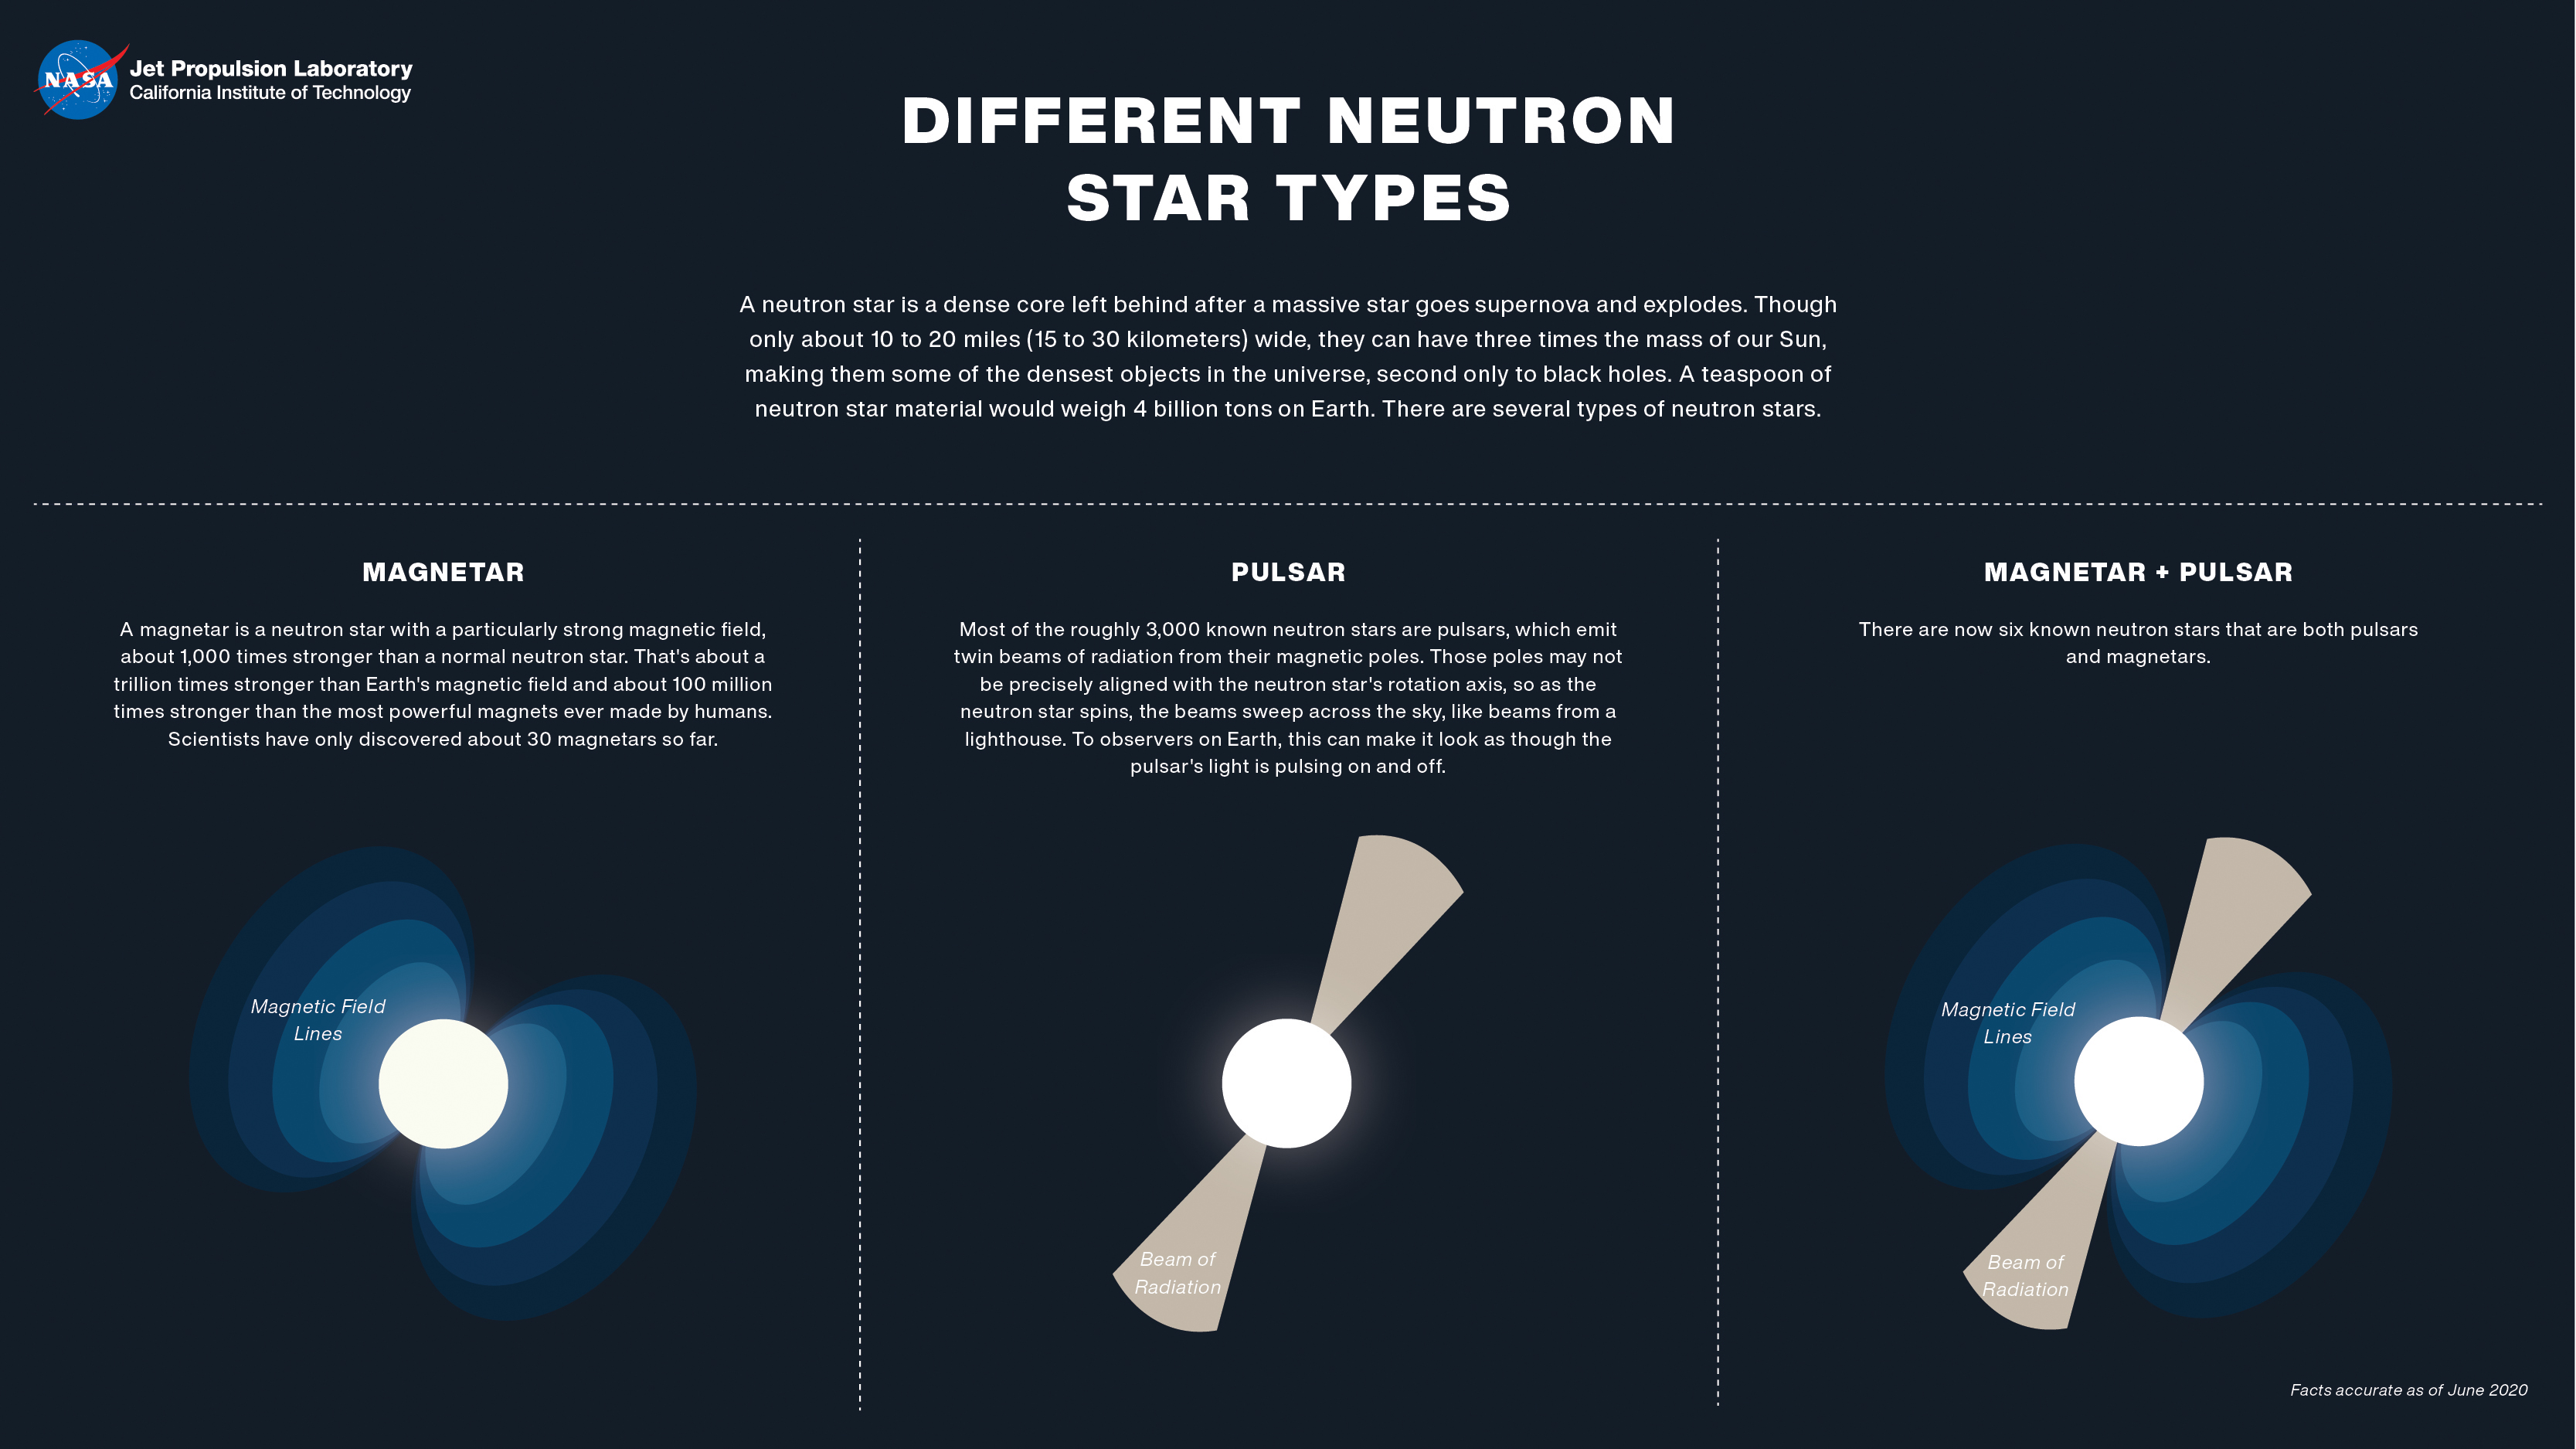

Different Types of Neutron Stars (Illustration)

Figure 1

Neutron stars, or cores leftover from exploded stars, are some of the densest objects in the universe. There are several types of neutron stars, including magnetars and pulsars.

NuSTAR is a Small Explorer mission led by Caltech in Pasadena and managed by NASA’s Jet Propulsion Laboratory, also in Pasadena, for NASA’s Science Mission Directorate in Washington.

Credit: NASA/JPL-Caltech